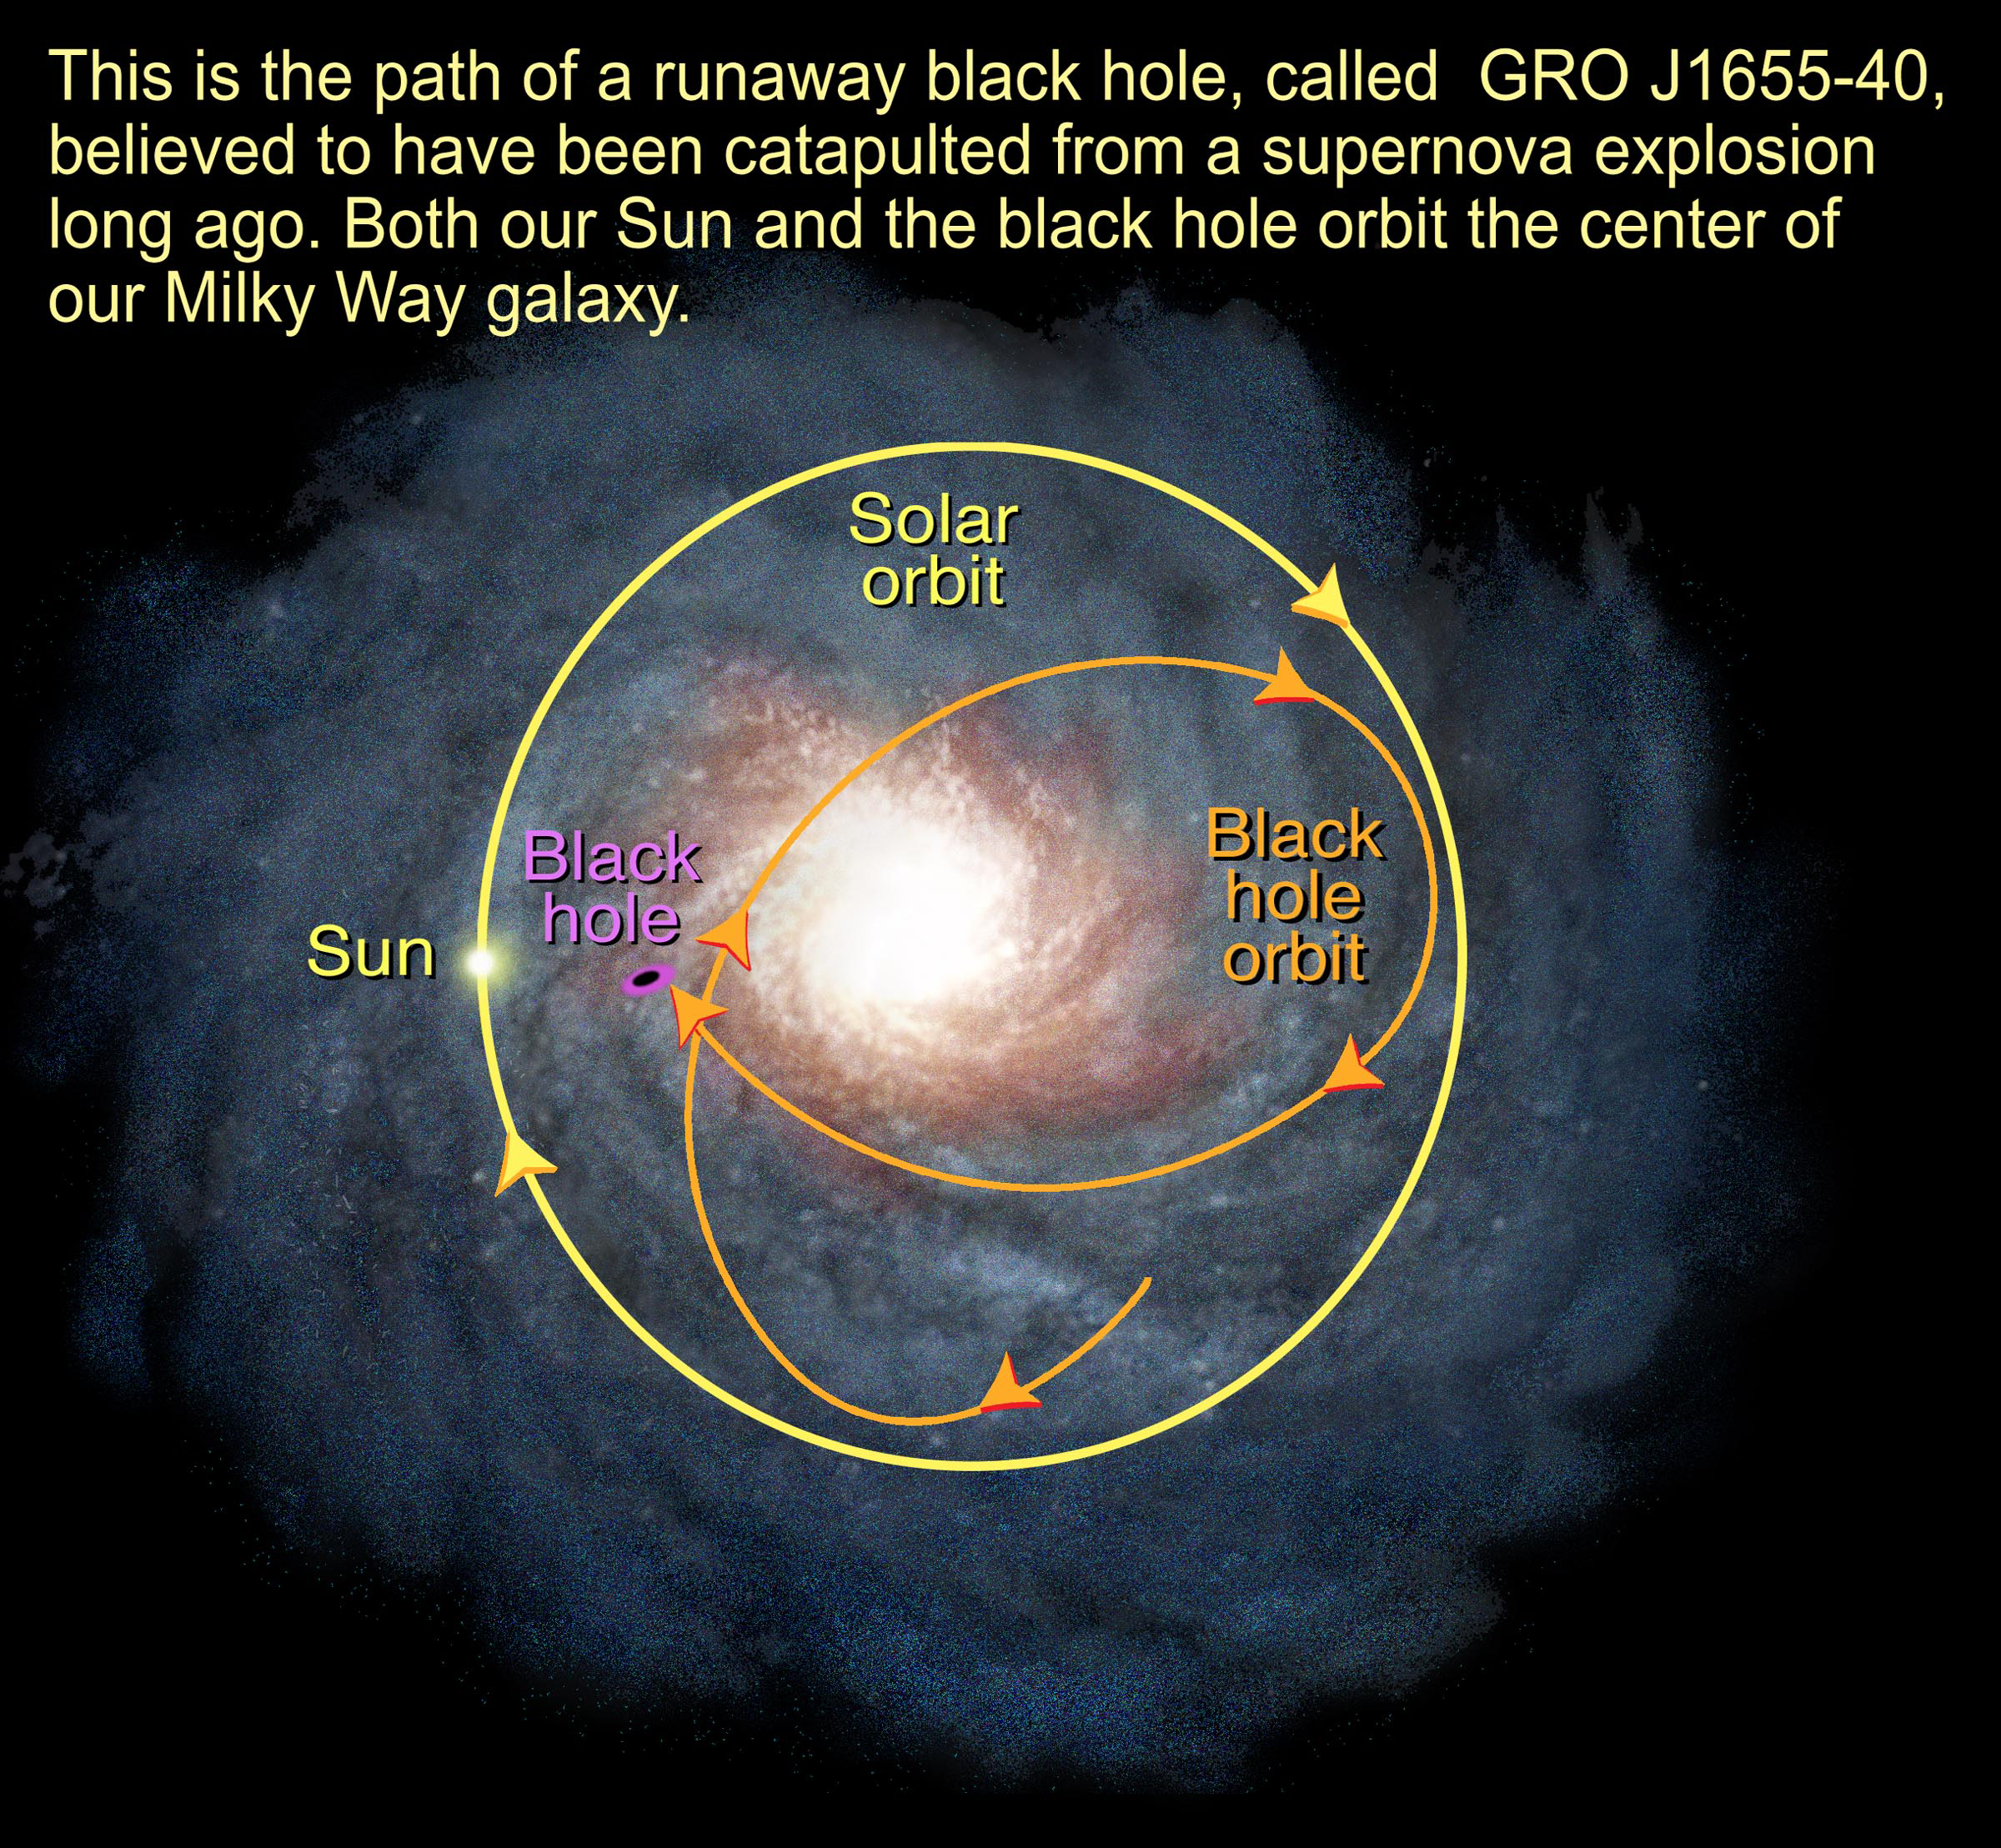

Orbit of Black Hole in the Milky Way Galaxy

Object Name: GRO J1655-40

Credit: NASA and A. Feild (STScI)